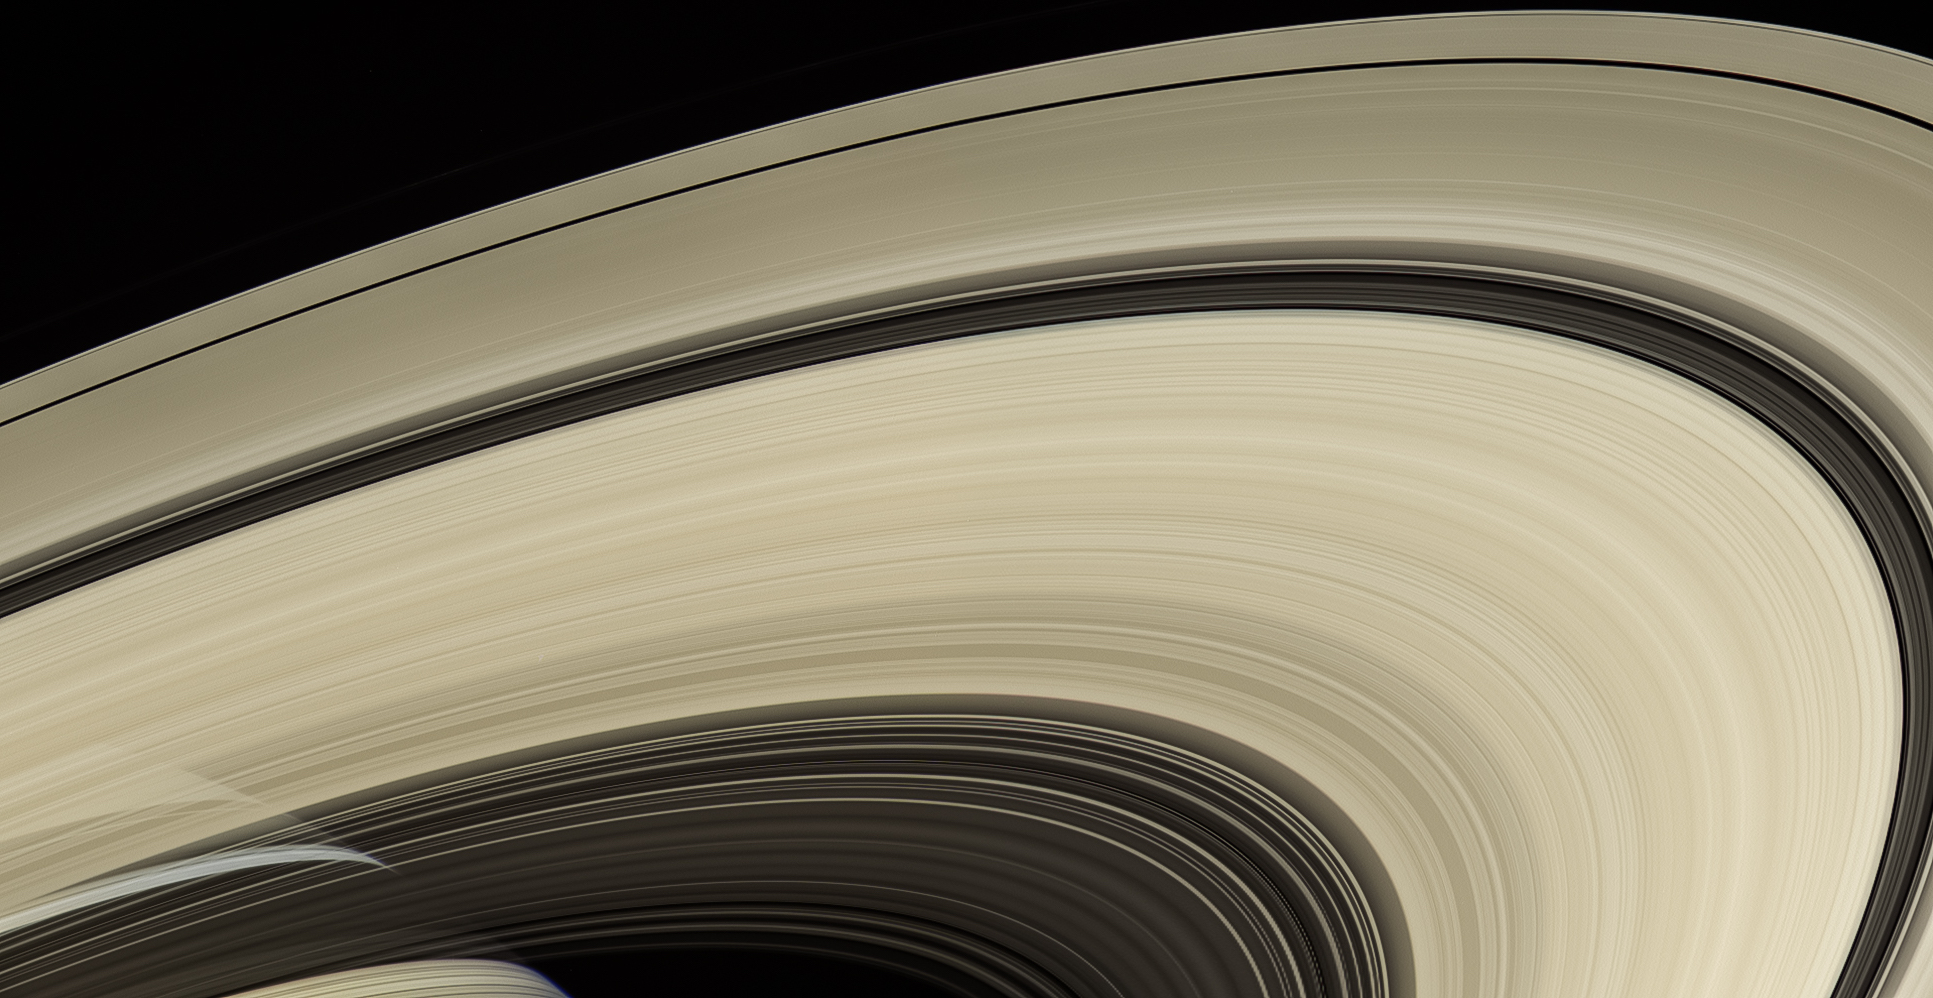

Translucent Arcs

Saturn’s rings are perhaps the most recognized feature of any world in our solar system. Cassini spent more than a decade examining them more closely than any spacecraft before it.

The rings are made mostly of particles of water ice that range in size from smaller than a grain of sand to as large as mountains. The ring system extends up to 175,000 miles (282,000 kilometers) from the planet, but for all their immense width, the rings are razor-thin, about 30 feet (10 meters) thick in most places.

From the right angle you can see straight through the rings, as in this natural-color view that looks from south to north. Cassini obtained the images that comprise this mosaic on April 25, 2007, at a distance of approximately 450,000 miles (725,000 kilometers) from Saturn.

The Cassini spacecraft ended its mission on Sept. 15, 2017.

The Cassini mission is a cooperative project of NASA, ESA (the European Space Agency) and the Italian Space Agency. The Jet Propulsion Laboratory, a division of the California Institute of Technology in Pasadena, manages the mission for NASA’s Science Mission Directorate, Washington. The Cassini orbiter and its two onboard cameras were designed, developed and assembled at JPL. The imaging operations center is based at the Space Science Institute in Boulder, Colorado.

Credit: NASA/JPL-Caltech/Space Science Institute